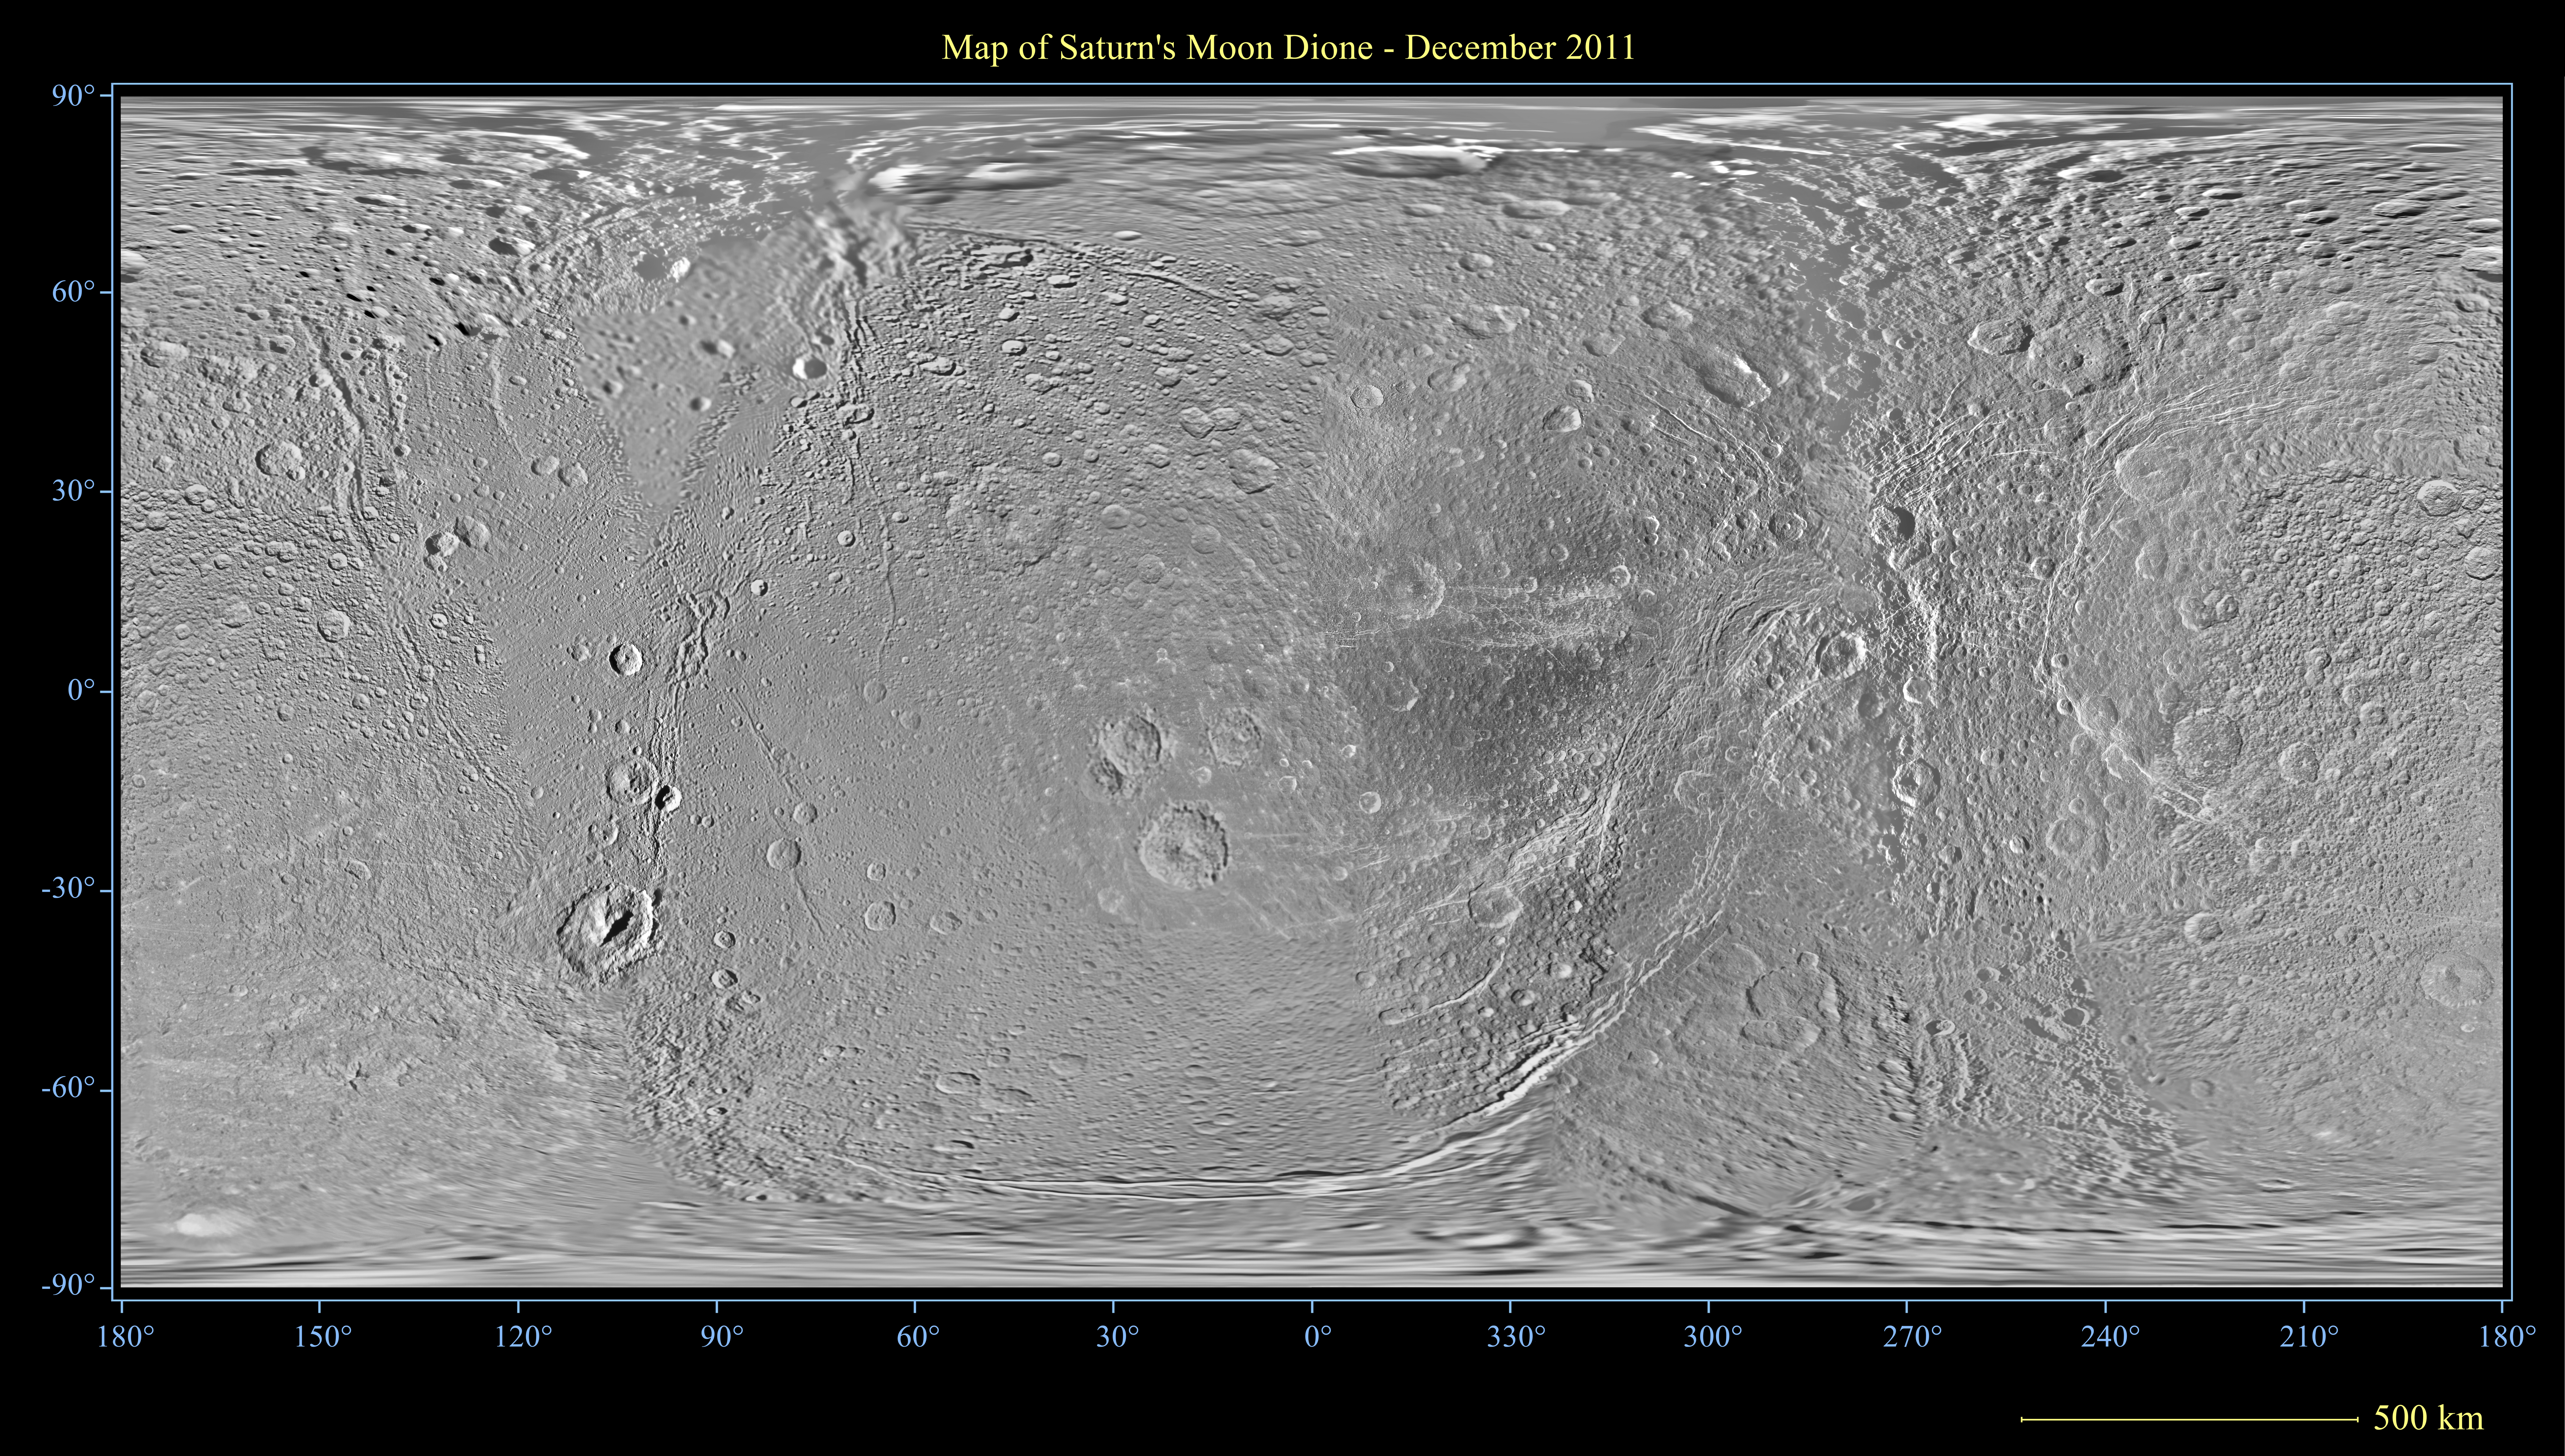

Dione Polar Maps – December 2011

Unannotated Version (half size)

This global map of Saturn’s moon Dione was created using images taken during flybys by NASA’s Cassini spacecraft.

An extensive system of bright ice cliffs created by tectonic fractures adorns the moon’s trailing hemisphere, which is centered on 270 degrees west.

The map is a simple cylindrical (equidistant) projection and has a scale of 502 feet (153 meters) per pixel at the equator. The resolution of the map is 64 pixels per degree. The mean radius of Dione used for projection of this map is 350 miles (563 kilometers).

This map is an update to the version released in October 2010 (see PIA12814). This new map contains data from Cassini’s Dec. 12, 2011, flyby of Dione. Improved coverage is in the area around 45 degrees north latitude, 210 degrees west longitude.

Like other recent Dione global maps, this map has been shifted west by 0.6 degrees of longitude, compared to the 2006 version of the map (PIA08341), in order to conform to the International Astronomical Union longitude system convention for Dione.

The full unannotated tiff version can be downlinked here PIA14914_full_2.tif. The full annotated tiff version PIA14914_full.tif. Photojournal note: these are large images and may be too large for some web browsers to handle. Users may right-click on the links to download the files to their desktop.

The Cassini-Huygens mission is a cooperative project of NASA, the European Space Agency and the Italian Space Agency. The Jet Propulsion Laboratory, a division of the California Institute of Technology in Pasadena, manages the mission for NASA’s Science Mission Directorate, Washington, D.C. The Cassini orbiter and its two onboard cameras were designed, developed and assembled at JPL. The imaging operations center is based at the Space Science Institute in Boulder, Colo.

Credit: NASA/JPL/Space Science Institute